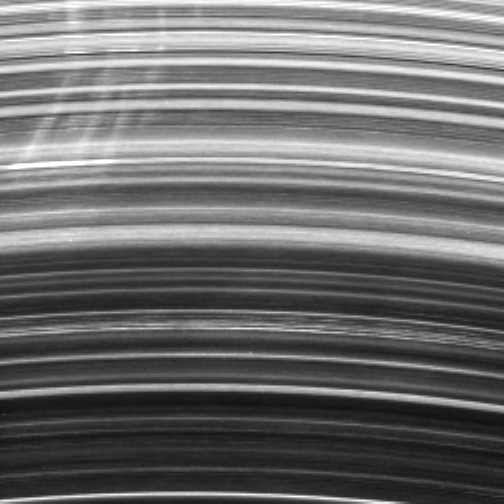

The Spoke Search

A group of bright spokes tightly cluster together in Saturn’s B ring. The spokes seen here generally all exhibit the same degree of shearing, or tilting, but some deviations are apparent. In this image, the direction to Saturn is downward; orbital motion is to the left.

Ring scientists are eager for data to help them understand and eventually explain how these mysterious ring features are created. To that end, Cassini has been directed to acquire movie sequences, like the one this image is part of, that watch for these elusive radial structures.

This observation focused on the morning side of the rings, the side where the rings are rotating out from Saturn’s shadow. Spokes appear most frequently at this location.

Also barely visible in this image are broader, much fainter but still bright radial regions that extend over larger radial distances than the spokes in the upper left. Where these fainter features cross ringlets in the lower part of the image, slight variations in brightness are apparent. These are probably due to tiny particles, possibly part of a former spoke, that haven’t yet settled down onto the ring plane.

Although their formation is still a subject of inquiry, scientists are confident that the microscopic spoke particles are slightly electrically charged and therefore are influenced by Saturn’s magnetic field.

The brightness of the spokes, when combined with viewing geometry information and estimates of their particle sizes can help researchers determine the amount of material in the spokes–a crucial quantity to constrain theories of spoke formation.

The image was taken in visible light with the Cassini spacecraft narrow-angle camera on Sept. 28, 2006, at a distance of approximately 1.3 million kilometers (800,000 miles) from Saturn and at a Sun-Saturn-spacecraft, or phase, angle of 147 degrees. Scale in the original image was about 32 kilometers (20 miles) per pixel. The view has been magnified by a factor of two.

The Cassini-Huygens mission is a cooperative project of NASA, the European Space Agency and the Italian Space Agency. The Jet Propulsion Laboratory, a division of the California Institute of Technology in Pasadena, manages the mission for NASA’s Science Mission Directorate, Washington, D.C. The Cassini orbiter and its two onboard cameras were designed, developed and assembled at JPL. The imaging operations center is based at the Space Science Institute in Boulder, Colo.

Credit: NASA/JPL/Space Science Institute